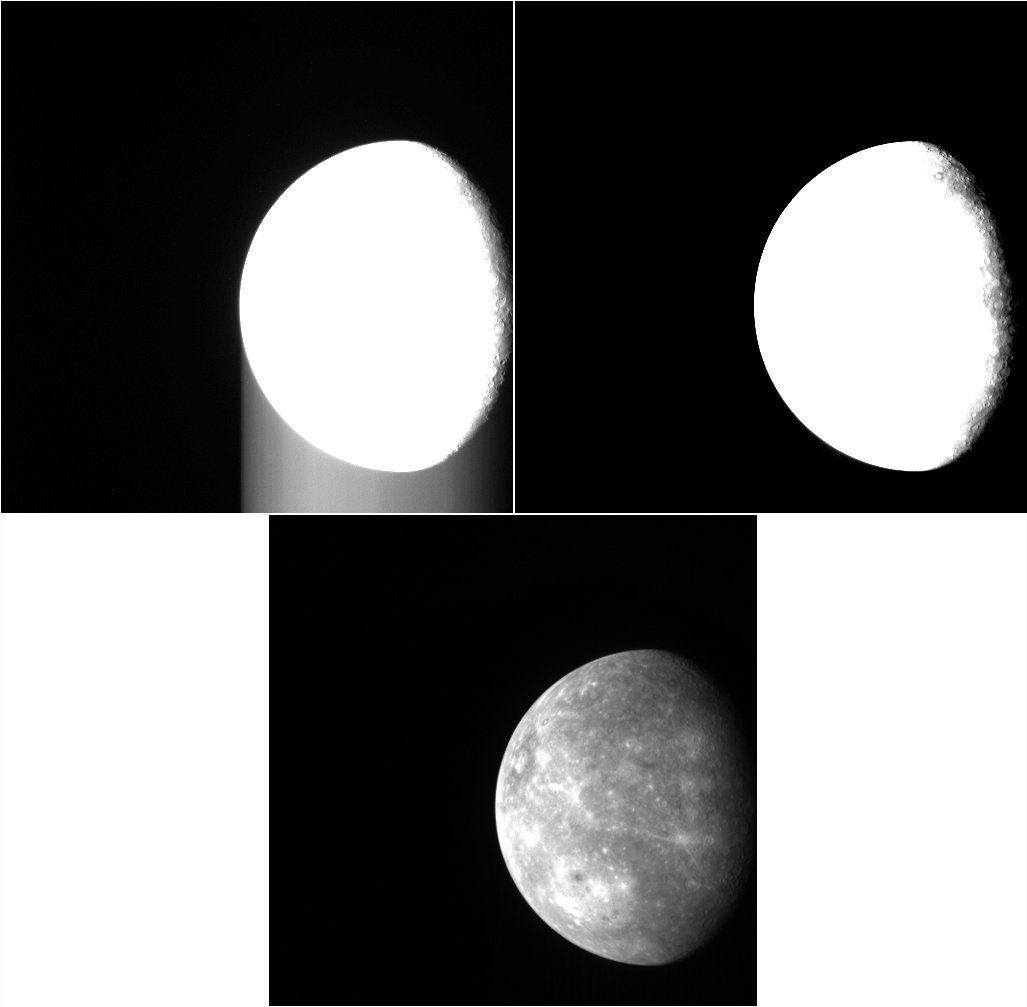

Smear Campaign

Here we see three views of an image collected during MESSENGER’s first flyby of Mercury in January 2008. The top two images have had a harsh contrast stretch applied, to emphasize portions of the image with low signal levels. Notice that in the top left image there are bright streaks in the sky that extend from the edge of the planet toward the bottom of the image. These streaks are the result of “frame-transfer smear.” An image exposed on the NAC’s detector array is transferred to a memory zone in which the image is digitized, with the shift of each pixel’s signal moving from top to bottom. The NAC, like most spacecraft cameras, does not have a shutter. Light continues to fall on the array during the approximately 4 milliseconds that are needed to complete the shift. As a result, some of the light is “misplaced” in the final raw image. It is a straightforward calibration step to remove the smear by subtracting the signal due to the extra light striking each pixel. The image in the upper right is shown with the same contrast stretch after application of the frame-transfer smear correction. The image on the bottom is the same calibrated image with a normal contrast stretch applied, allowing features on the surface of Mercury to be visible.

The MESSENGER spacecraft is the first ever to orbit the planet Mercury, and the spacecraft’s seven scientific instruments and radio science investigation are unraveling the history and evolution of the Solar System’s innermost planet. Visit the Why Mercury? section of this website to learn more about the key science questions that the MESSENGER mission is addressing. During the one-year primary mission, MDIS is scheduled to acquire more than 75,000 images in support of MESSENGER’s science goals.

Date acquired: January 15, 2008
Image Mission Elapsed Time (MET): 108874364
Image ID: 5014
Instrument: Narrow Angle Camera (NAC) of the Mercury Dual Imaging System (MDIS)
Center Latitude: -16.43°
Center Longitude: 201.6° E
Scale: The diameter of Mercury is about 4880 km (3032 mi.).
Note that North is toward the bottom in these non-map-projected views.

These images are from MESSENGER, a NASA Discovery mission to conduct the first orbital study of the innermost planet, Mercury. For information regarding the use of images, see the MESSENGER image use policy.

Credit: NASA/Johns Hopkins University Applied Physics Laboratory/Carnegie Institution of Washington